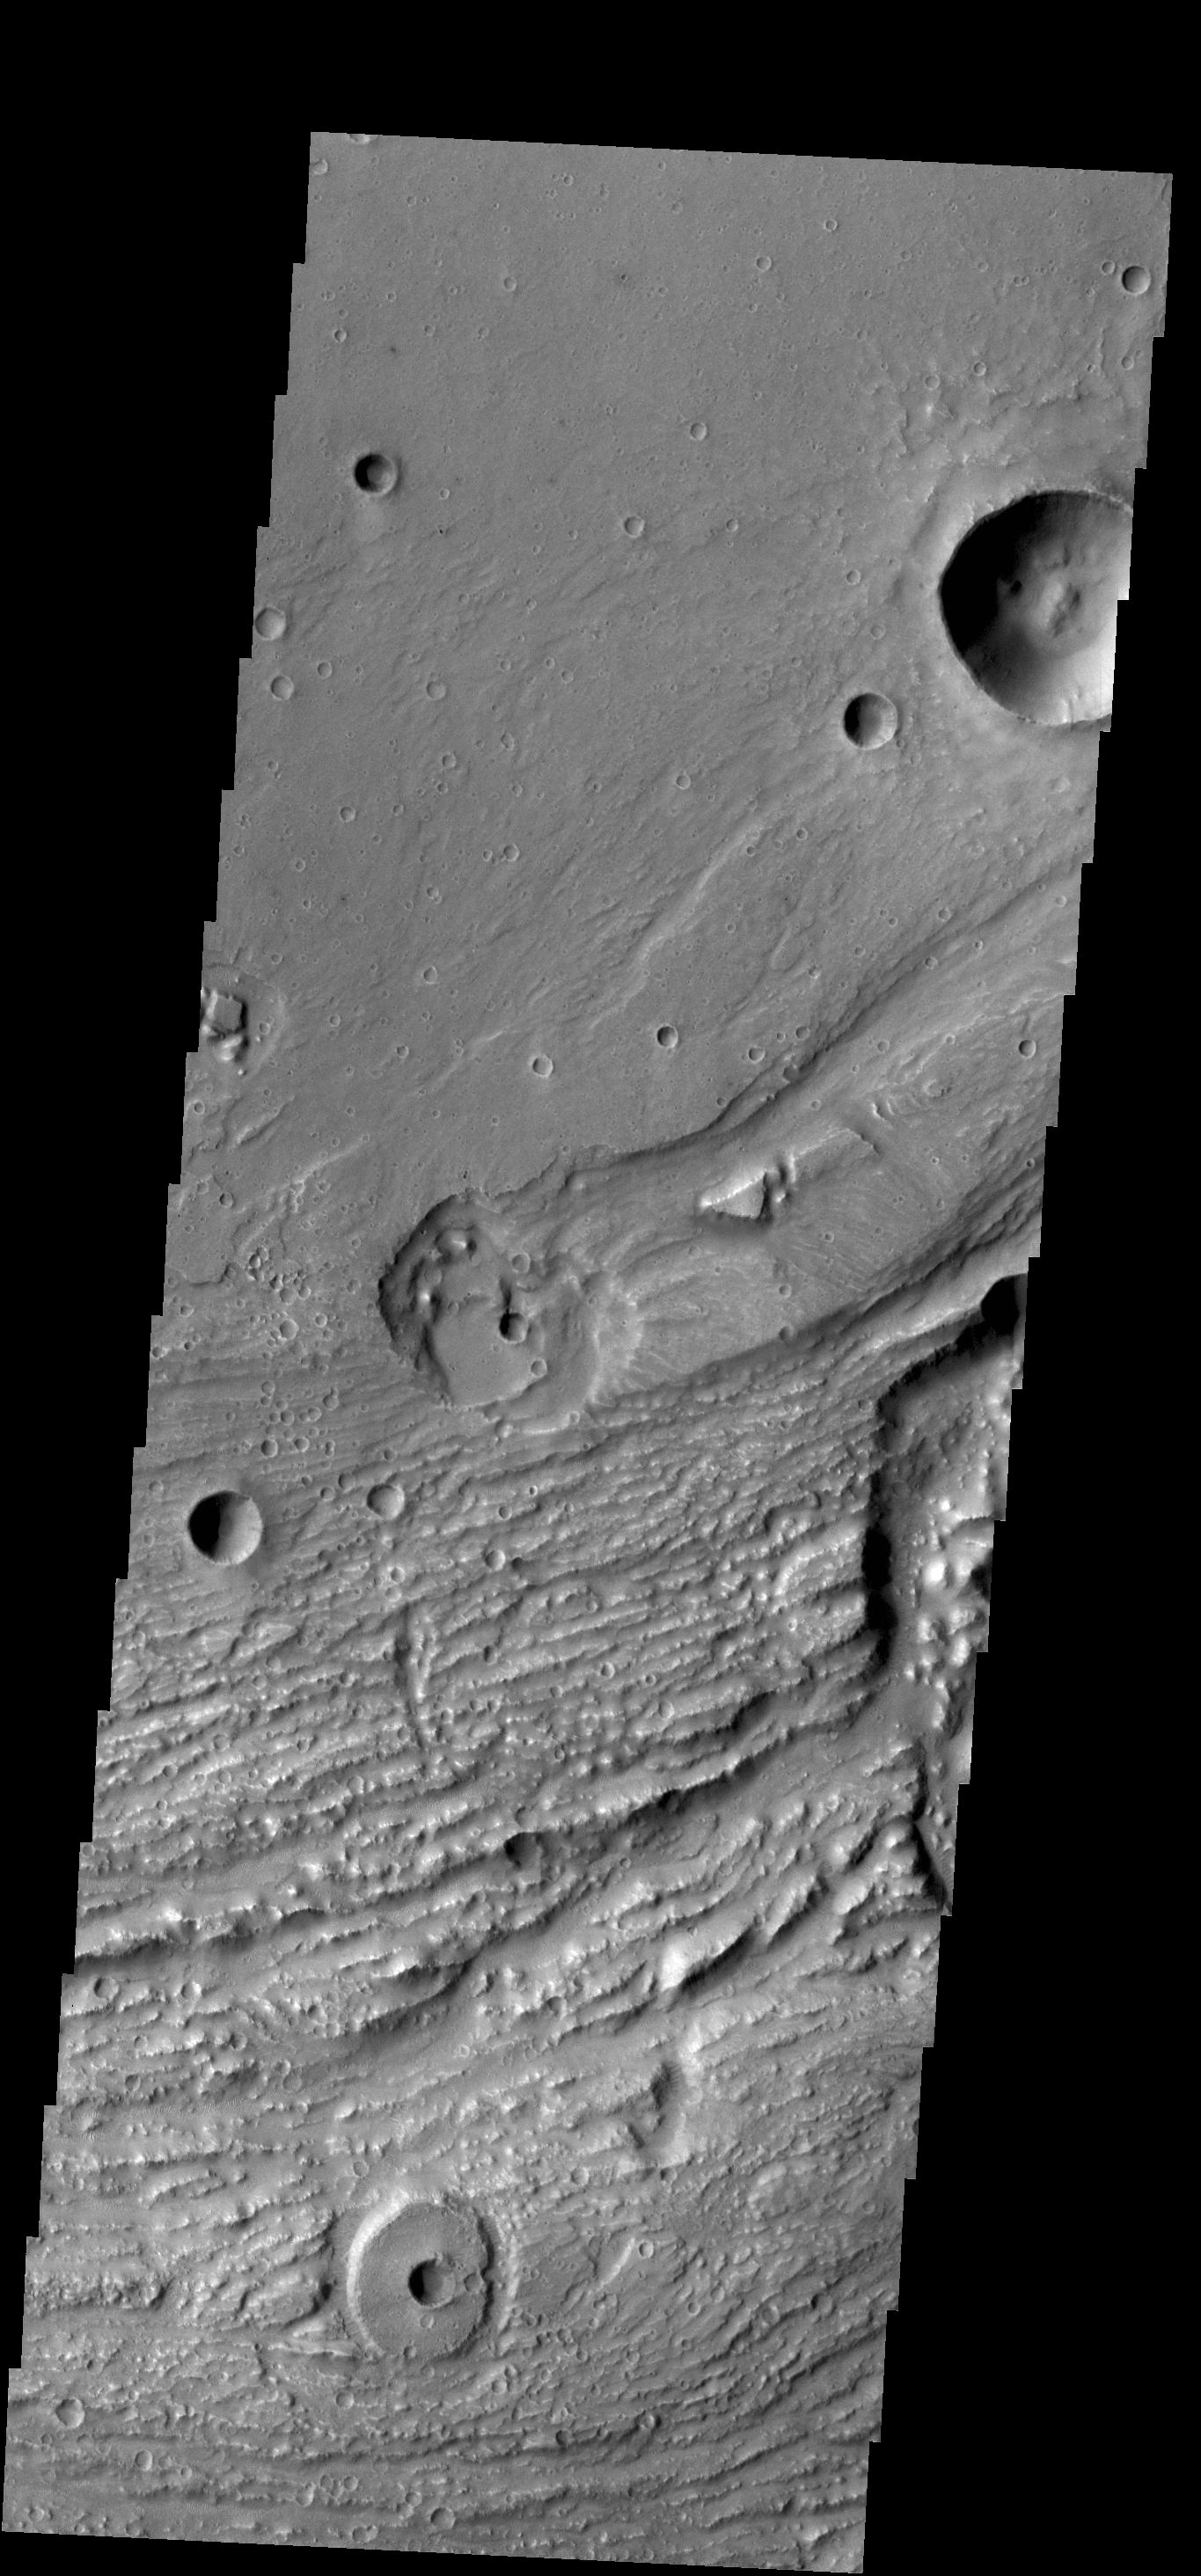

Ravi Vallis Crater

Today’s VIS image shows another portion of Ravi Vallis (see PIA17545). In this image a small crater and the resistant material formed during the impact form a “donut” on the floor of the valley.

Credit: NASA/JPL-Caltech/ASU